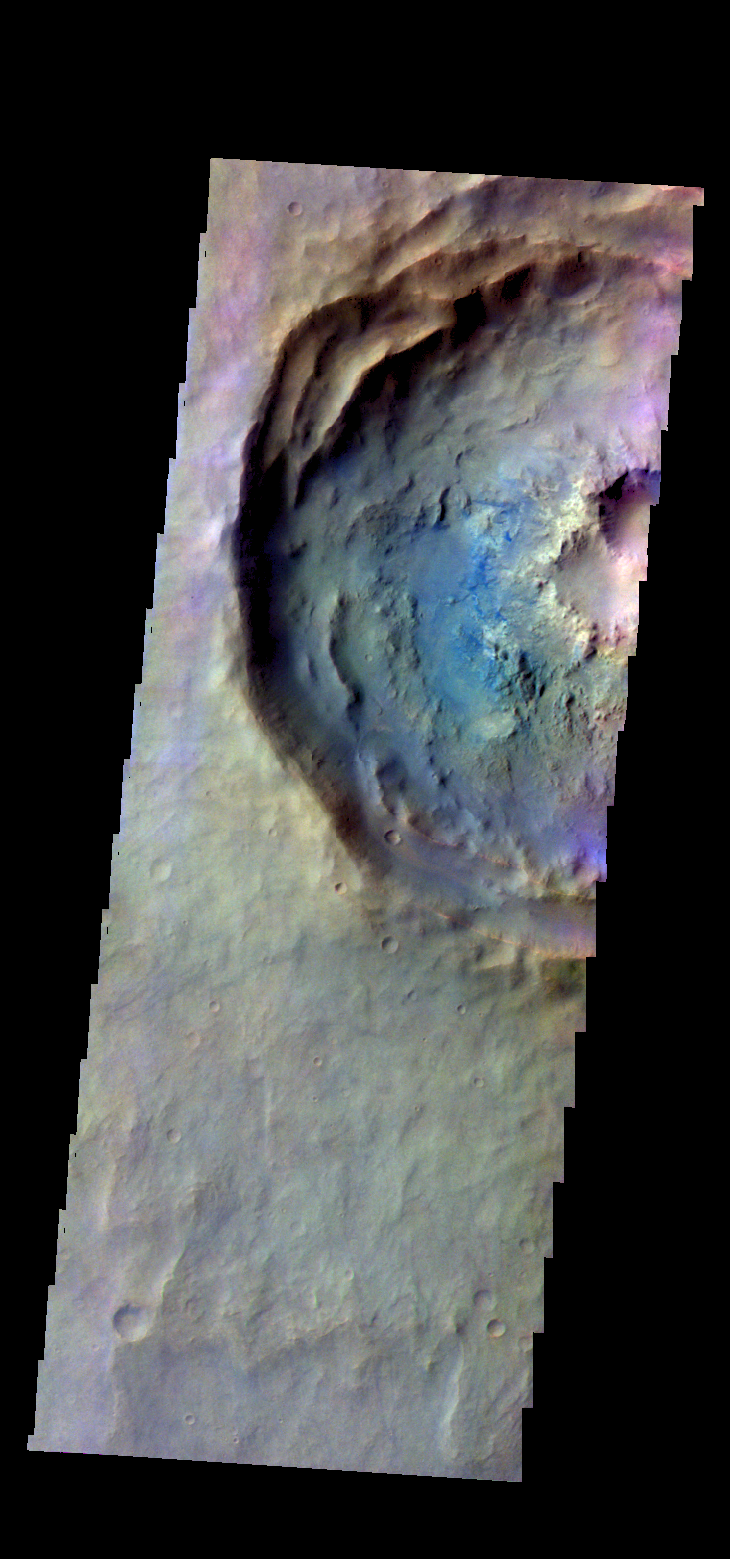

Noachis Terra Crater – False Color

The THEMIS VIS camera contains 5 filters. The data from different filters can be combined in multiple ways to create a false color image. These false color images may reveal subtle variations of the surface not easily identified in a single band image. Today’s false color image shows part of a crater in Noachis Terra.

Credit: NASA/JPL-Caltech/ASU